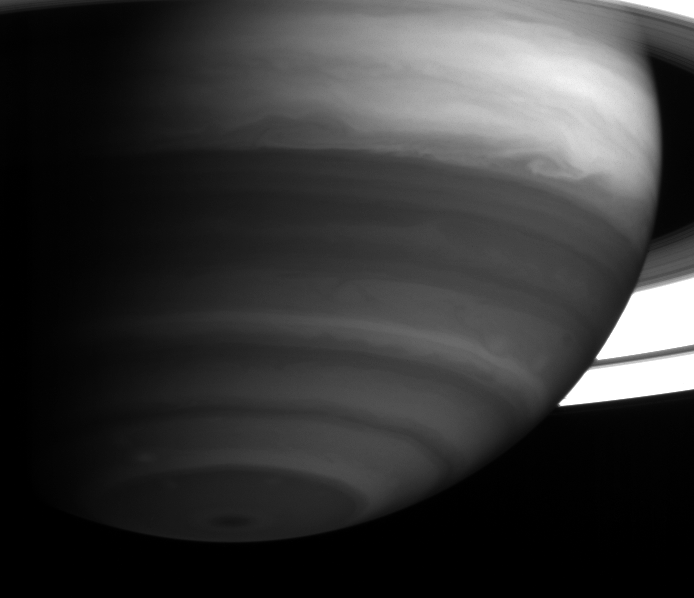

Bands and Swirls in Infrared

Saturn’s bright equatorial band displays an exquisite swirl near the planet’s eastern limb. This image was taken with the Cassini spacecraft’s narrow angle camera on May 18, 2004, from a distance of 23.4 million kilometers (14.5 million miles) from Saturn. The camera used a filter sensitive to absorption and scattering of sunlight by methane gas in the infrared (centered at 889 nanometers). The image scale is 139 kilometers (86 miles) per pixel. No contrast enhancement has been performed on this image.

The Cassini-Huygens mission is a cooperative project of NASA, the European Space Agency and the Italian Space Agency. The Jet Propulsion Laboratory, a division of the California Institute of Technology in Pasadena, manages the Cassini-Huygens mission for NASA’s Office of Space Science, Washington, D.C. The Cassini orbiter and its two onboard cameras, were designed, developed and assembled at JPL. The imaging team is based at the Space Science Institute, Boulder, Colo.

Credit: NASA/JPL/Space Science Institute